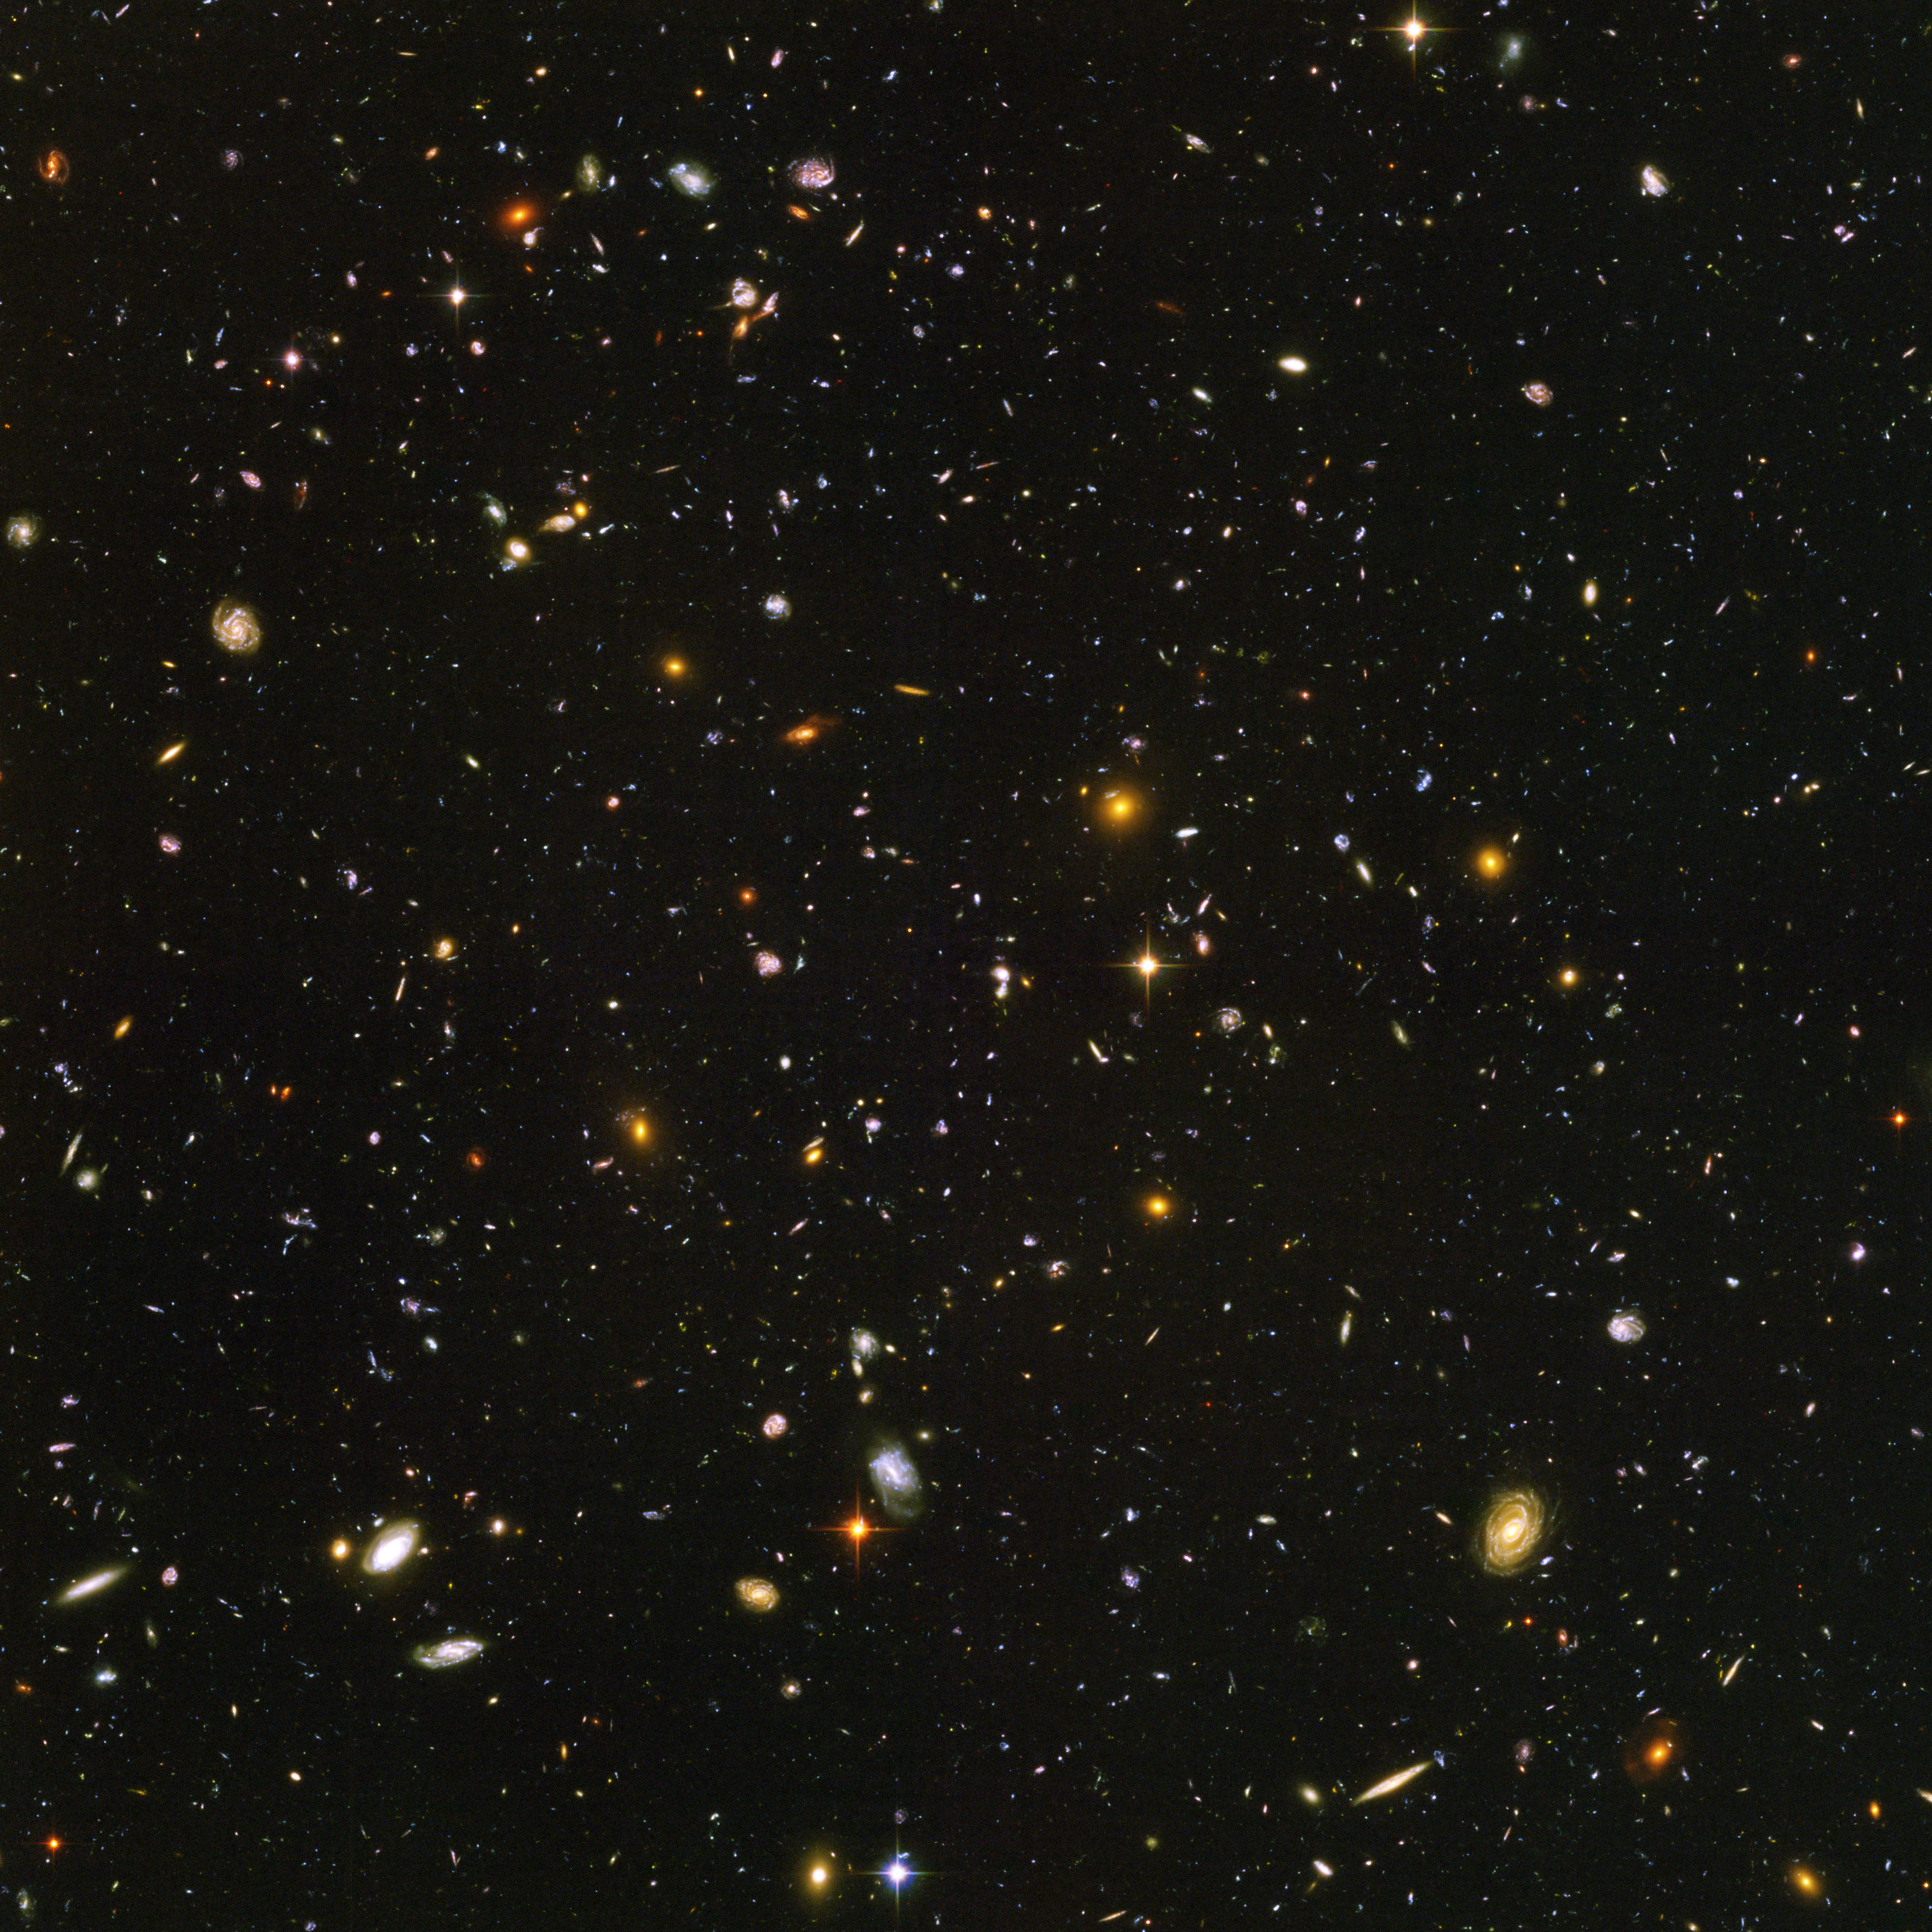

Hubble Ultra Deep Field

This is the deepest image of the universe ever made at optical and near-infrared wavelengths. A galaxy, named HUDF-JD2, was pinpointed among approximately 10,000 others in this small area of sky called the Hubble Ultra Deep Field. Using data from NASA's Hubble and Spitzer Space Telescopes, this galaxy was identifed as one of the most massive distant galaxies ever seen.

This image is a false-color composite of Hubble/ACS visible-light data with B-band data colored blue, V-band data colored green, and R-band data represented as red.

Credit: NASA, ESA/JPL-Caltech/R. Windhorst (ASU) and H. Yan (SSC, Caltech)